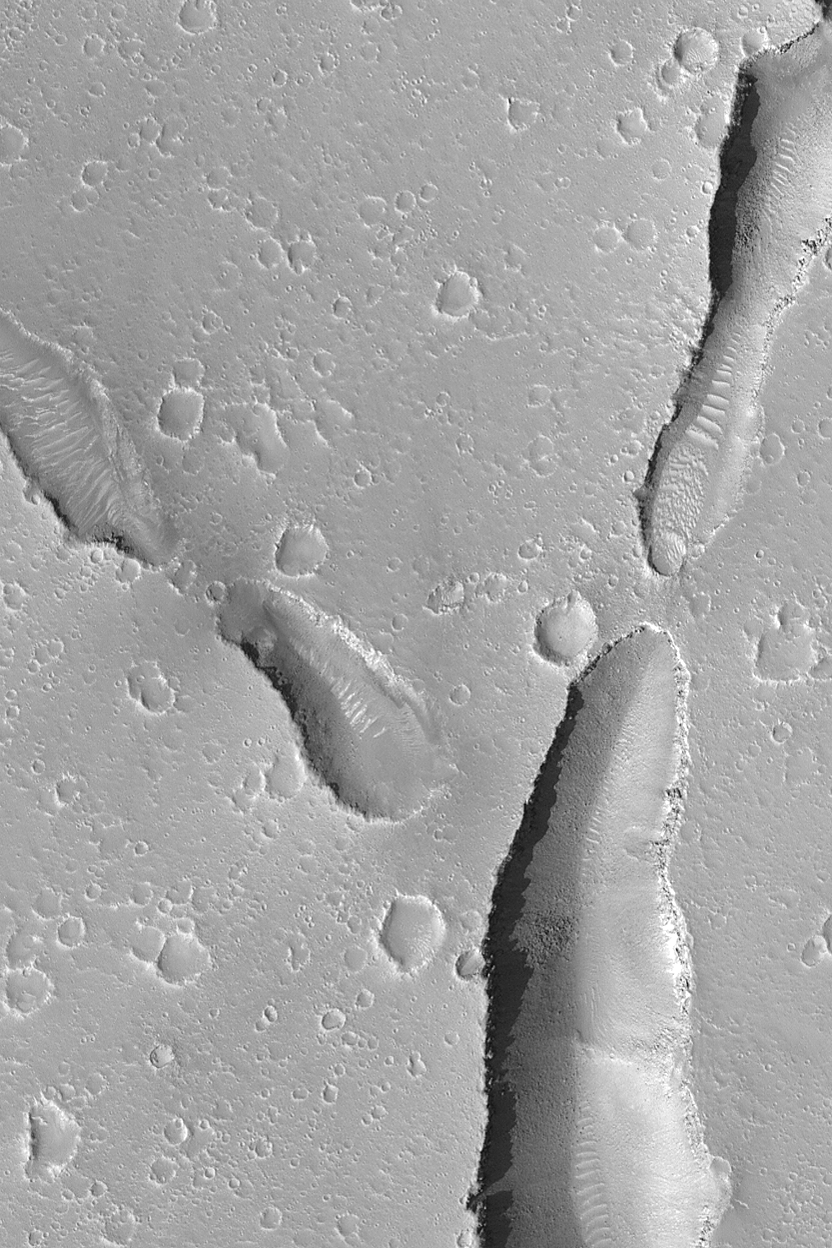

Hephaestus Fossae

MGS MOC Release No. MOC2-462, 24 August 2003

The Hephaestus Fossae are a series of collapsed pits and troughs in central Elysium Planitia. This Mars Global Surveyor (MGS) Mars Orbiter Camera (MOC) provides a high resolution view of the floors, walls, and terrain surrounding a few of the pits and troughs in this region. The image is located near 23.0°N, 239.4°W and is about 3 km (1.9 mi) wide. Sunlight illuminates the scene from the lower left.

Credit: NASA/JPL/Malin Space Science Systems